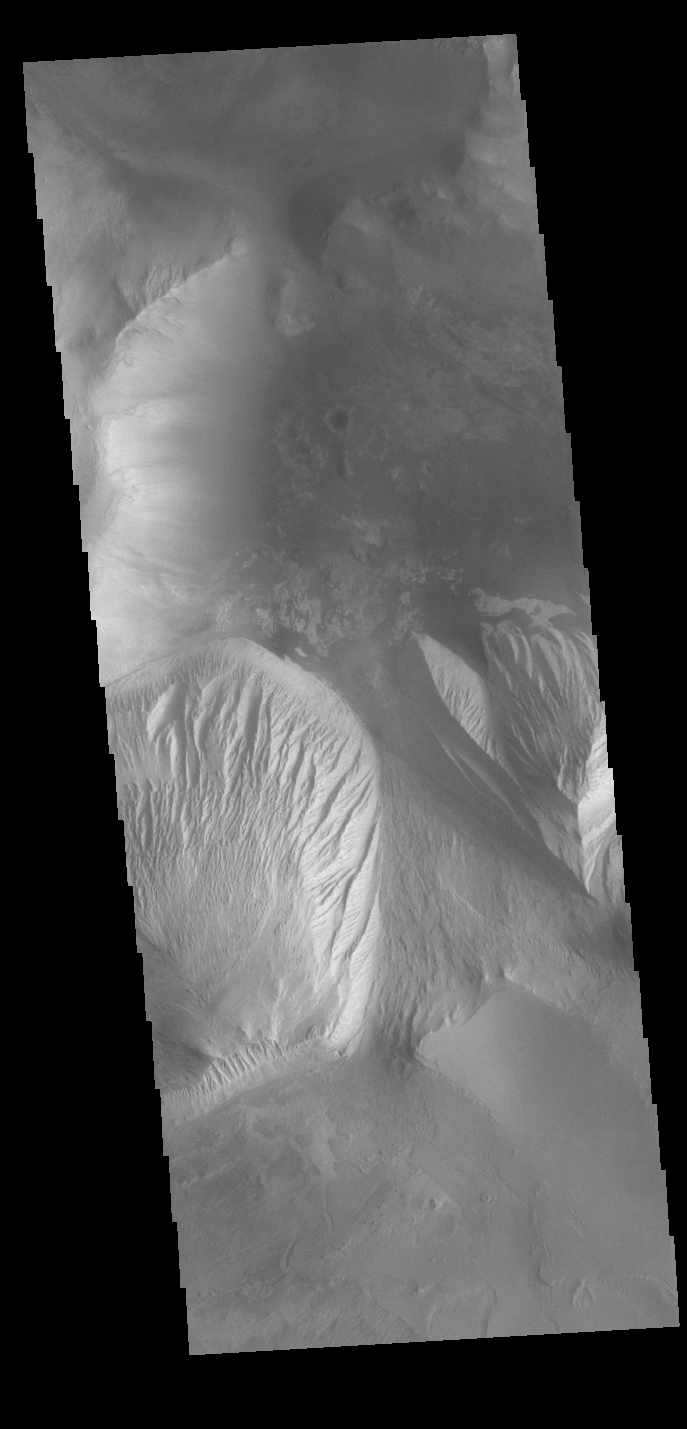

Candor Chasma

Today’s VIS image shows part of Candor Chasma. Candor Chasma is one of the largest canyons that make up Valles Marineris. It is approximately 810 km long (503 miles) and has is divided into two regions – eastern and western Candor Chasma. Candor Chasma is located south of Ophir Chasma and north of Melas Chasma. The border with Melas Chasma contains many large landslide deposits. The floor of Candor Chasma includes a variety of landforms, including layered deposits, dunes, landslide deposits and steep sided cliffs and mesas. Many forms of erosion have shaped Candor Chasma. There is evidence of wind and water erosion, as well as significant gravity driven mass wasting (landslides). The bright features in this image are layered deposits that have been eroded by wind, and possible water.

Credit: NASA/JPL-Caltech/ASU